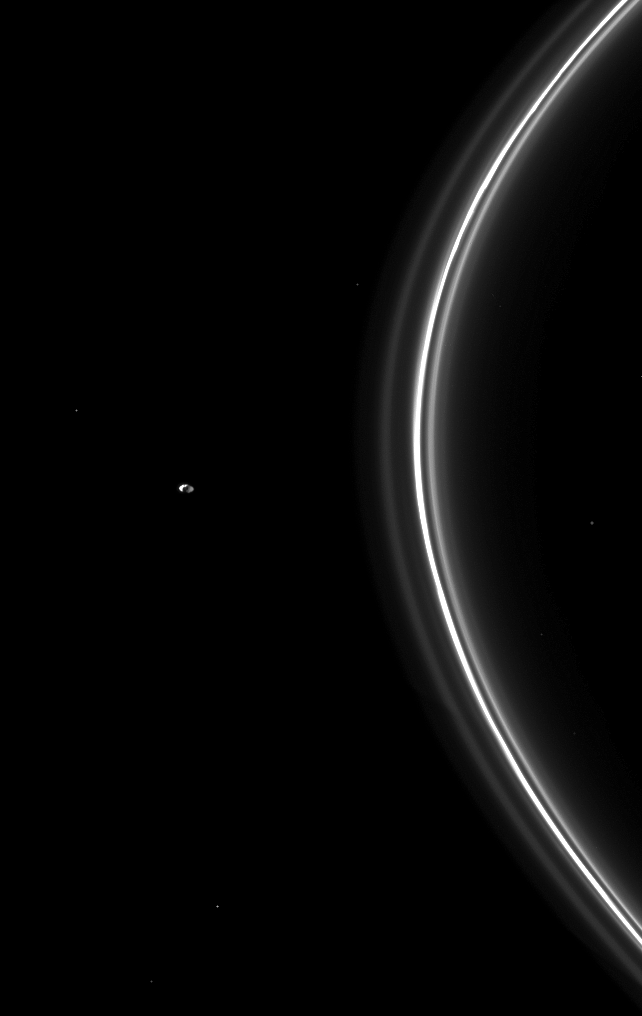

Dual-Illuminated Pandora

The Cassini spacecraft watches Pandora, one of the F ring’s two shepherding moons, orbiting beyond the thin ring.

The small moon can be seen on the left of this image. Pandora (81 kilometers, or 50 miles across) is brightly lit on the left by sunlight on the moon’s anti-Saturn side and dimly illuminated on the right by light reflected off Saturn on the moon’s Saturn-facing side.

See PIA11589 to learn more about how Pandora and another moon, Prometheus, shape the F ring.

This view looks toward the northern, sunlit side of the rings from about 10 degrees above the ringplane. Seven background stars are visible.

The image was taken in visible light with the Cassini spacecraft narrow-angle camera on June 1, 2010. The view was obtained at a distance of approximately 1.4 million kilometers (870,000 miles) from Saturn. Image scale is 8 kilometers (5 miles) per pixel.

The Cassini-Huygens mission is a cooperative project of NASA, the European Space Agency and the Italian Space Agency. The Jet Propulsion Laboratory, a division of the California Institute of Technology in Pasadena, manages the mission for NASA’s Science Mission Directorate, Washington, D.C. The Cassini orbiter and its two onboard cameras were designed, developed and assembled at JPL. The imaging operations center is based at the Space Science Institute in Boulder, Colo.

Credit: NASA/JPL/Space Science Institute